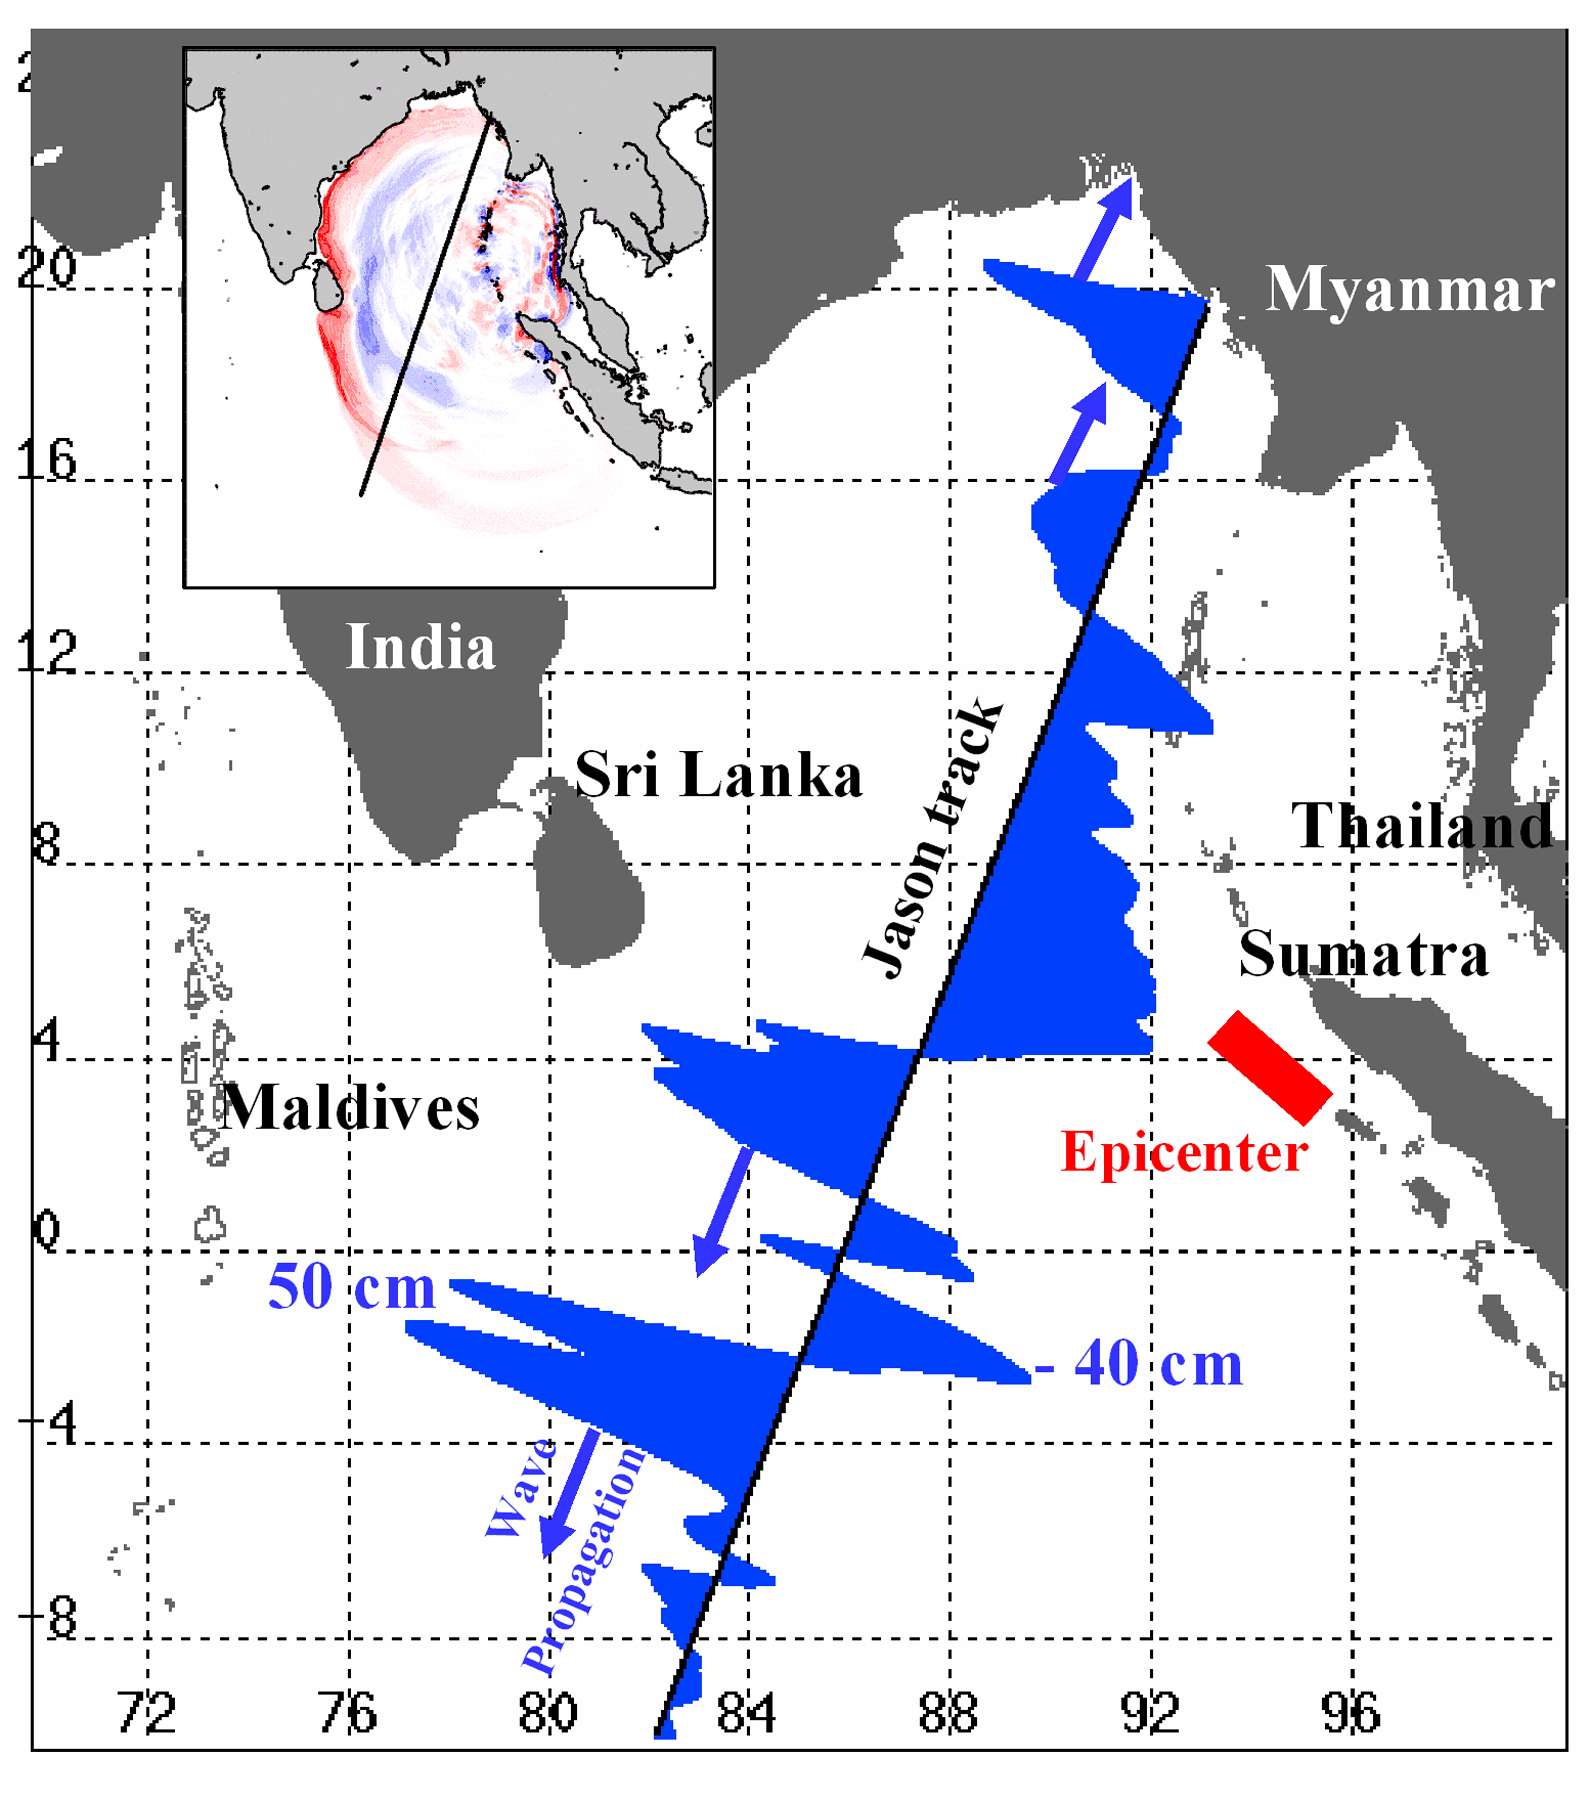

NASA/French Satellite Data Reveal New Details of Tsunami

Displayed in blue color is the height of sea surface (shown in blue) measured by the Jason satellite two hours after the initial magnitude 9 earthquake hit the region (shown in red) southwest of Sumatra on December 26, 2004. The data were taken by a radar altimeter onboard the satellite along a track traversing the Indian Ocean when the tsunami waves had just filled the entire Bay of Bengal (see the model simulation inset image). The data shown are the changes of sea surface height from previous observations made along the same track 20-30 days before the earthquake, reflecting the signals of the tsunami waves.

The maximum height of the leading wave crest was about 50 cm (or 1.6 ft), followed by a trough of sea surface depression of 40 cm. The directions of wave propagation along the satellite track are shown by the blue arrows.

Model Simulation:
Simulated changes of sea surface height caused by the earthquake two hours after the initial shock. The simulation was performed using a computer model and provided for public access via internet by Kenji Satake, National Institute of Advanced Industrial Science and Technology, Japan (http://www.ioc.unesco.org/itsu/templates/itsu/images/animation.gif). Wave crests are shown in red and troughs in blue. The track traversed by the Jason satellite was also shown. The simulated crests and troughs along the track are in agreement with the satellite observations. The map provides a basin-wide perspective for interpreting the satellite observations along a single track.

Credit: NASA/JPL/CNES/National Institute of Advanced Industrial Science and Technology, Japan